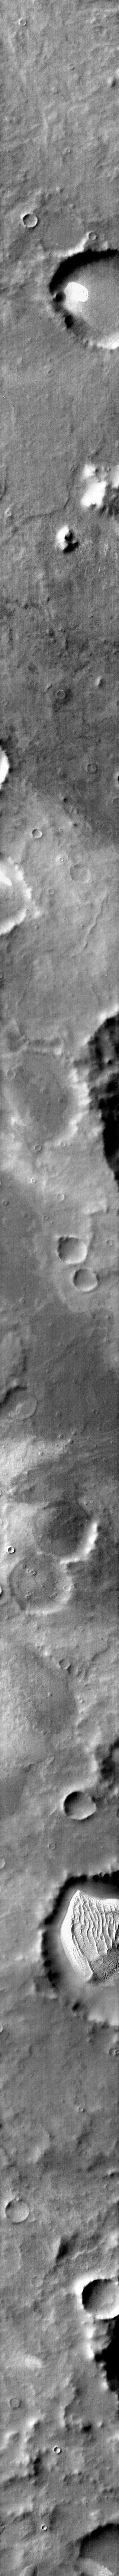

More Southern Dunes

Also showing part of Cimmeria Terra, this infrared image shows a region where the majority of dune fields are located on the floors of craters. The dune fields have grown to large sizes filling a half or more of the host crater. Is image was collected in the middle of southern summer when the dunes are completely defrosted and are bright (warm) in the infrared.

Image information: IR instrument. Latitude -67.5N, Longitude 179.4E. 96 meter/pixel resolution.

Please see the THEMIS Data Citation Note for details on crediting THEMIS images.

Note: this THEMIS visual image has not been radiometrically nor geometrically calibrated for this preliminary release. An empirical correction has been performed to remove instrumental effects. A linear shift has been applied in the cross-track and down-track direction to approximate spacecraft and planetary motion. Fully calibrated and geometrically projected images will be released through the Planetary Data System in accordance with Project policies at a later time.

NASA’s Jet Propulsion Laboratory manages the 2001 Mars Odyssey mission for NASA’s Office of Space Science, Washington, D.C. The Thermal Emission Imaging System (THEMIS) was developed by Arizona State University, Tempe, in collaboration with Raytheon Santa Barbara Remote Sensing. The THEMIS investigation is led by Dr. Philip Christensen at Arizona State University. Lockheed Martin Astronautics, Denver, is the prime contractor for the Odyssey project, and developed and built the orbiter. Mission operations are conducted jointly from Lockheed Martin and from JPL, a division of the California Institute of Technology in Pasadena.

Credit: NASA/JPL/ASU